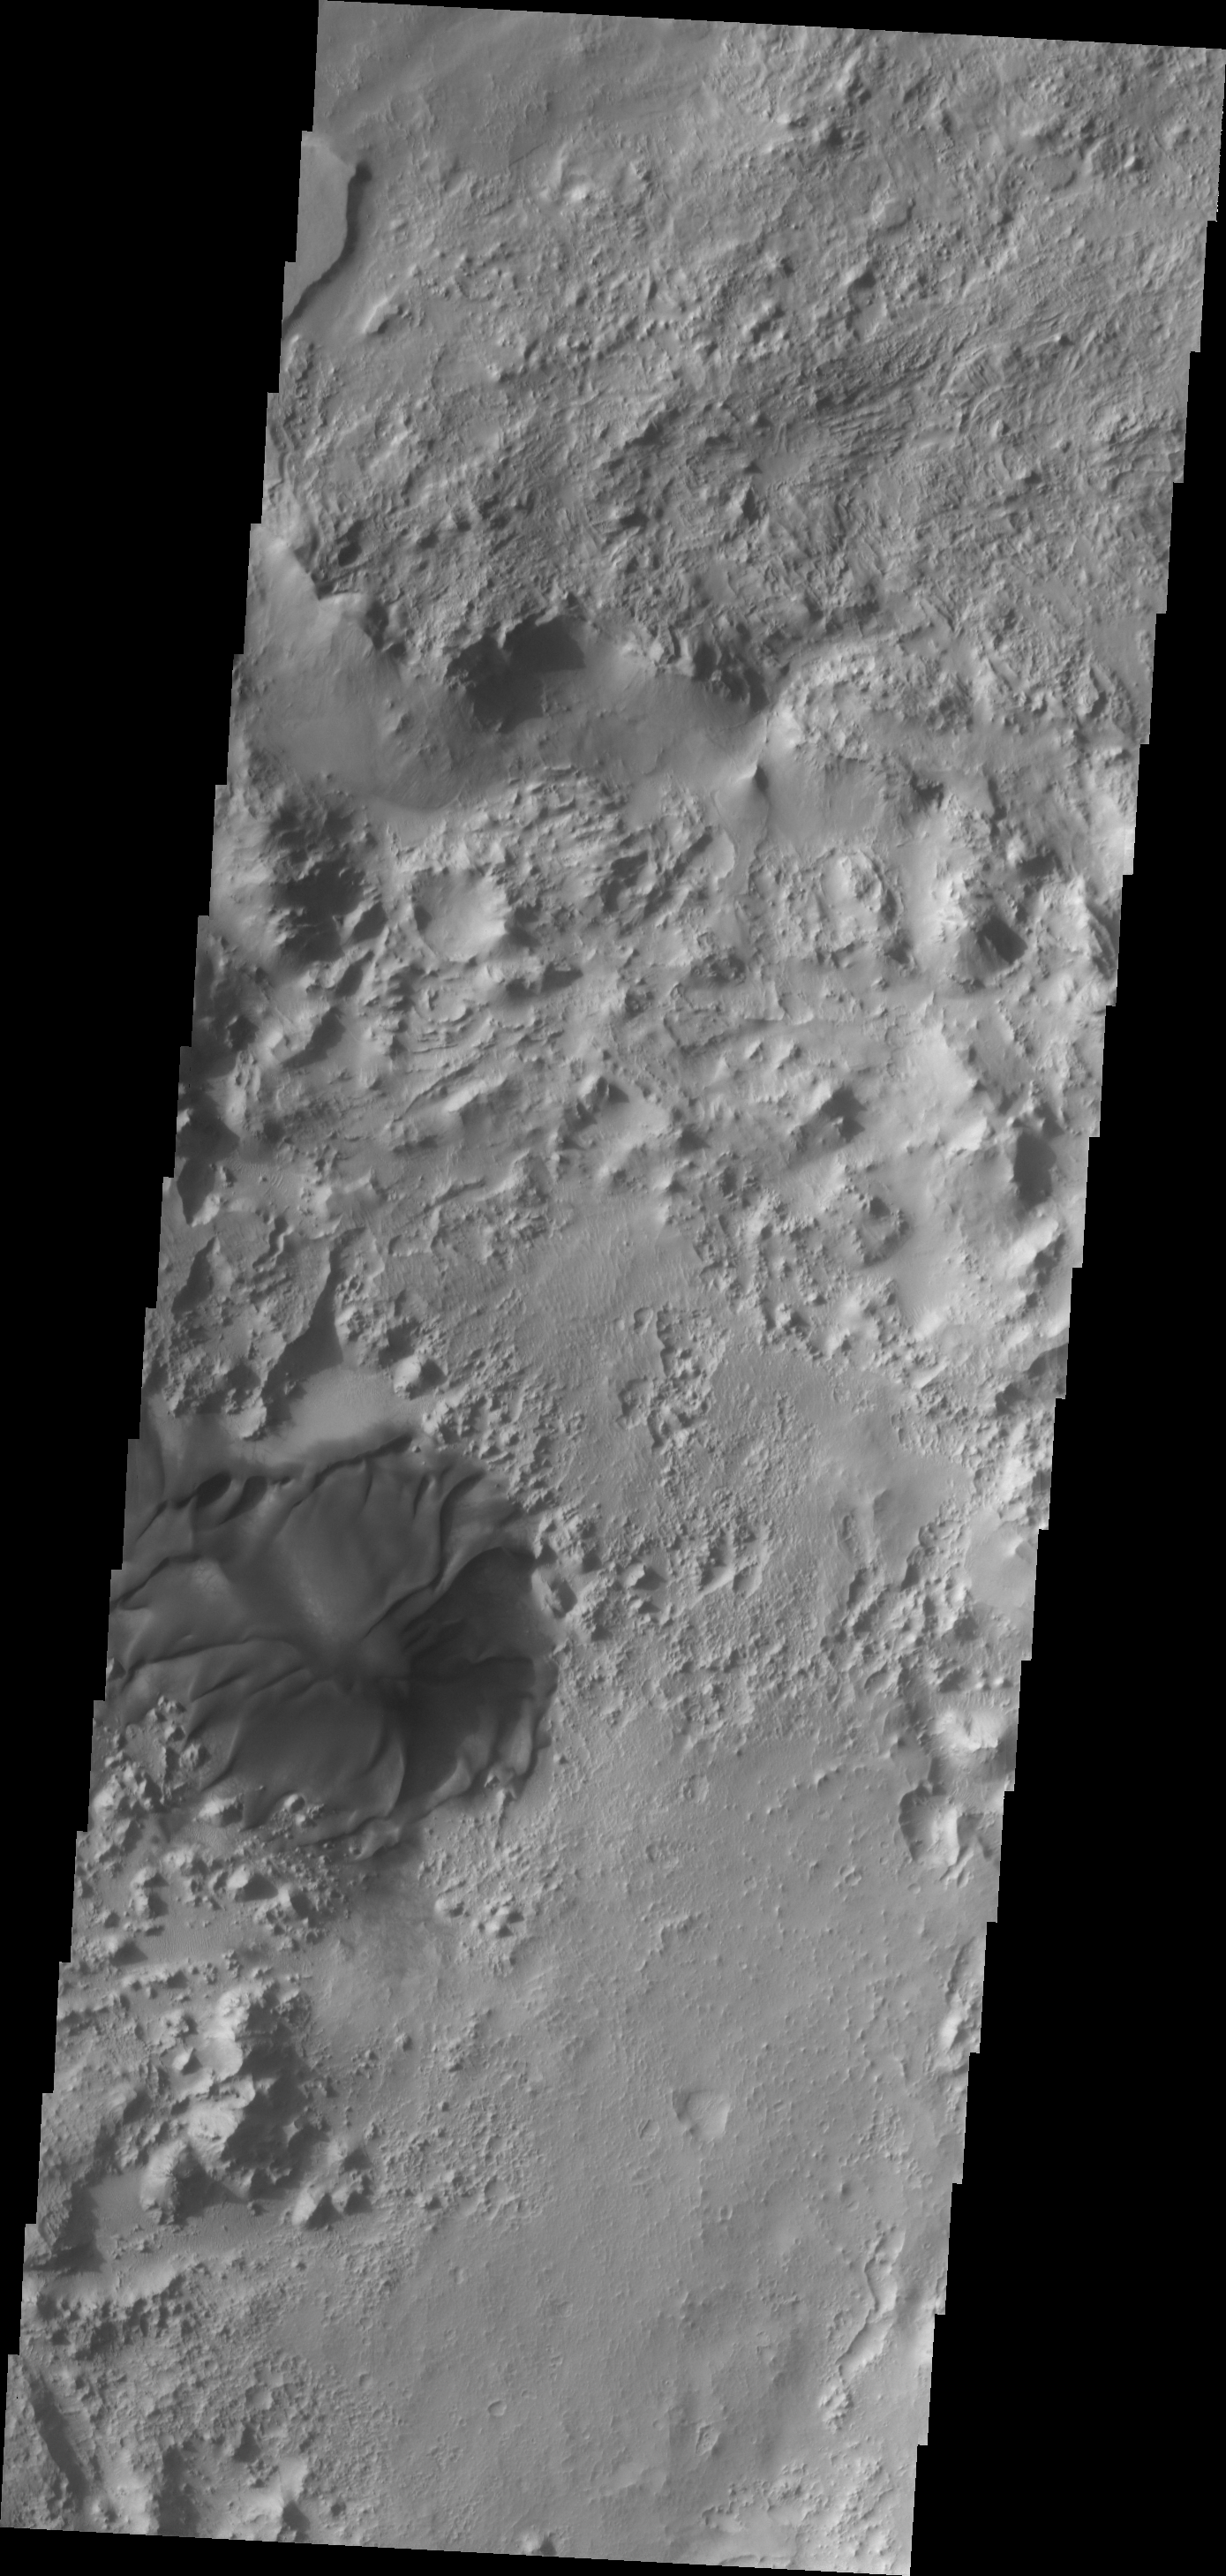

Dune

This large dune in found on the floor of an unnamed crater in Terra Sabaea.

Image information: VIS instrument. Latitude 26.3N, Longitude 57.2E. 19 meter/pixel resolution.

Please see the THEMIS Data Citation Note for details on crediting THEMIS images.

Note: this THEMIS visual image has not been radiometrically nor geometrically calibrated for this preliminary release. An empirical correction has been performed to remove instrumental effects. A linear shift has been applied in the cross-track and down-track direction to approximate spacecraft and planetary motion. Fully calibrated and geometrically projected images will be released through the Planetary Data System in accordance with Project policies at a later time.

NASA’s Jet Propulsion Laboratory manages the 2001 Mars Odyssey mission for NASA’s Office of Space Science, Washington, D.C. The Thermal Emission Imaging System (THEMIS) was developed by Arizona State University, Tempe, in collaboration with Raytheon Santa Barbara Remote Sensing. The THEMIS investigation is led by Dr. Philip Christensen at Arizona State University. Lockheed Martin Astronautics, Denver, is the prime contractor for the Odyssey project, and developed and built the orbiter. Mission operations are conducted jointly from Lockheed Martin and from JPL, a division of the California Institute of Technology in Pasadena.

Credit: NASA/JPL/ASU